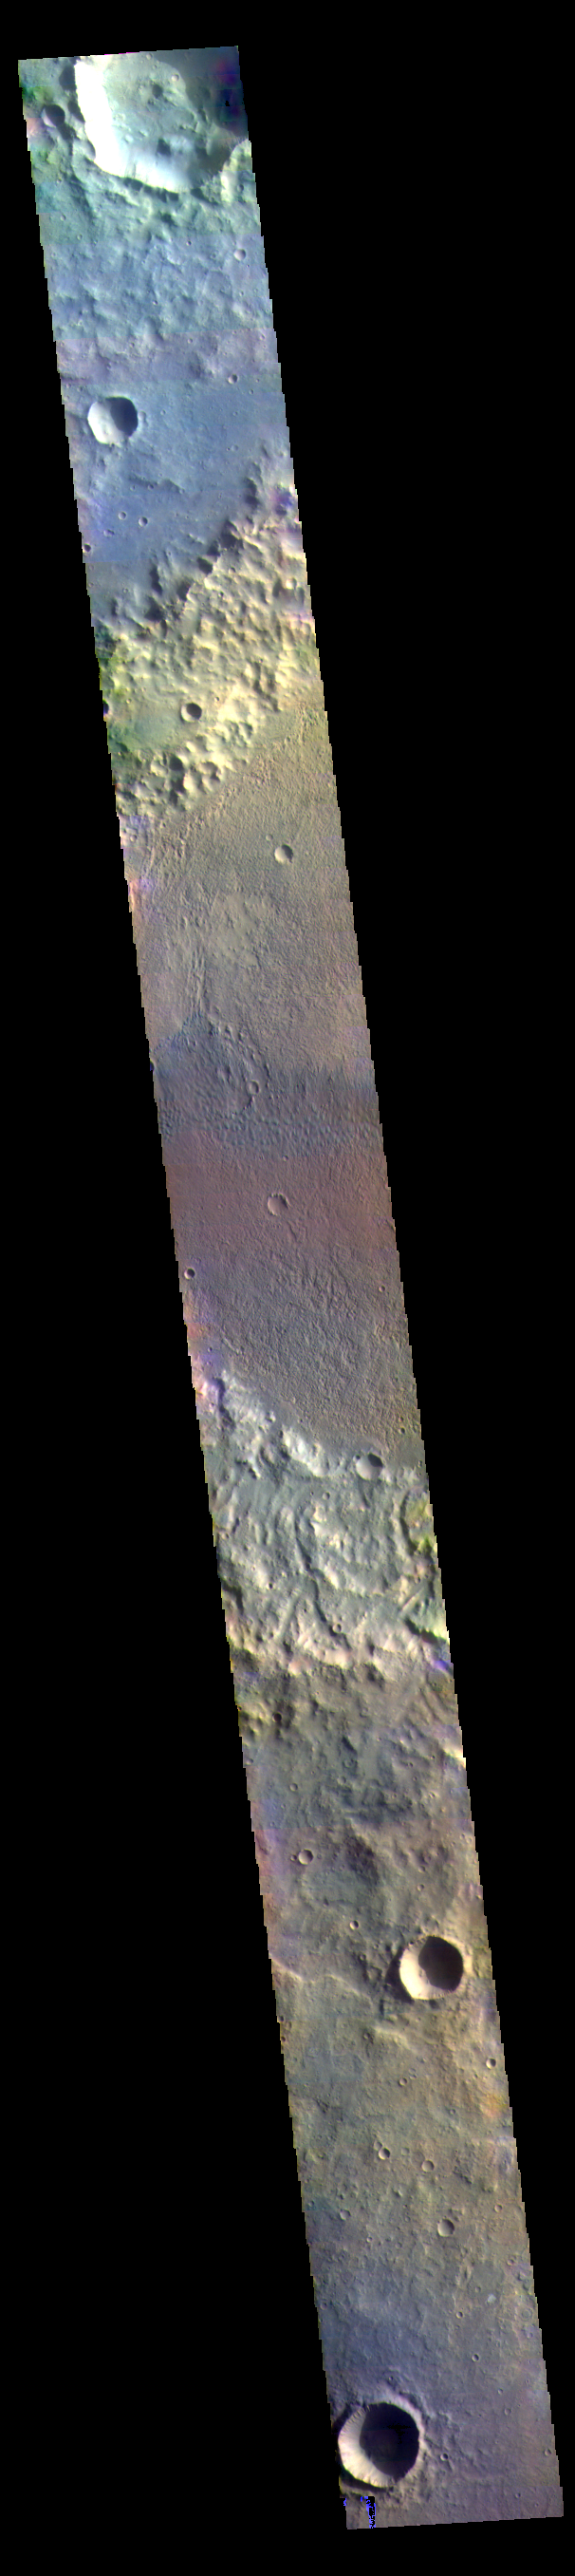

Briault Crater – False Color

The THEMIS VIS camera contains 5 filters. The data from different filters can be combined in multiple ways to create a false color image. These false color images may reveal subtle variations of the surface not easily identified in a single band image. Today’s false color image shows part of Briault Crater located in Tyrrhena Terra.

Credit: NASA/JPL-Caltech/ASU